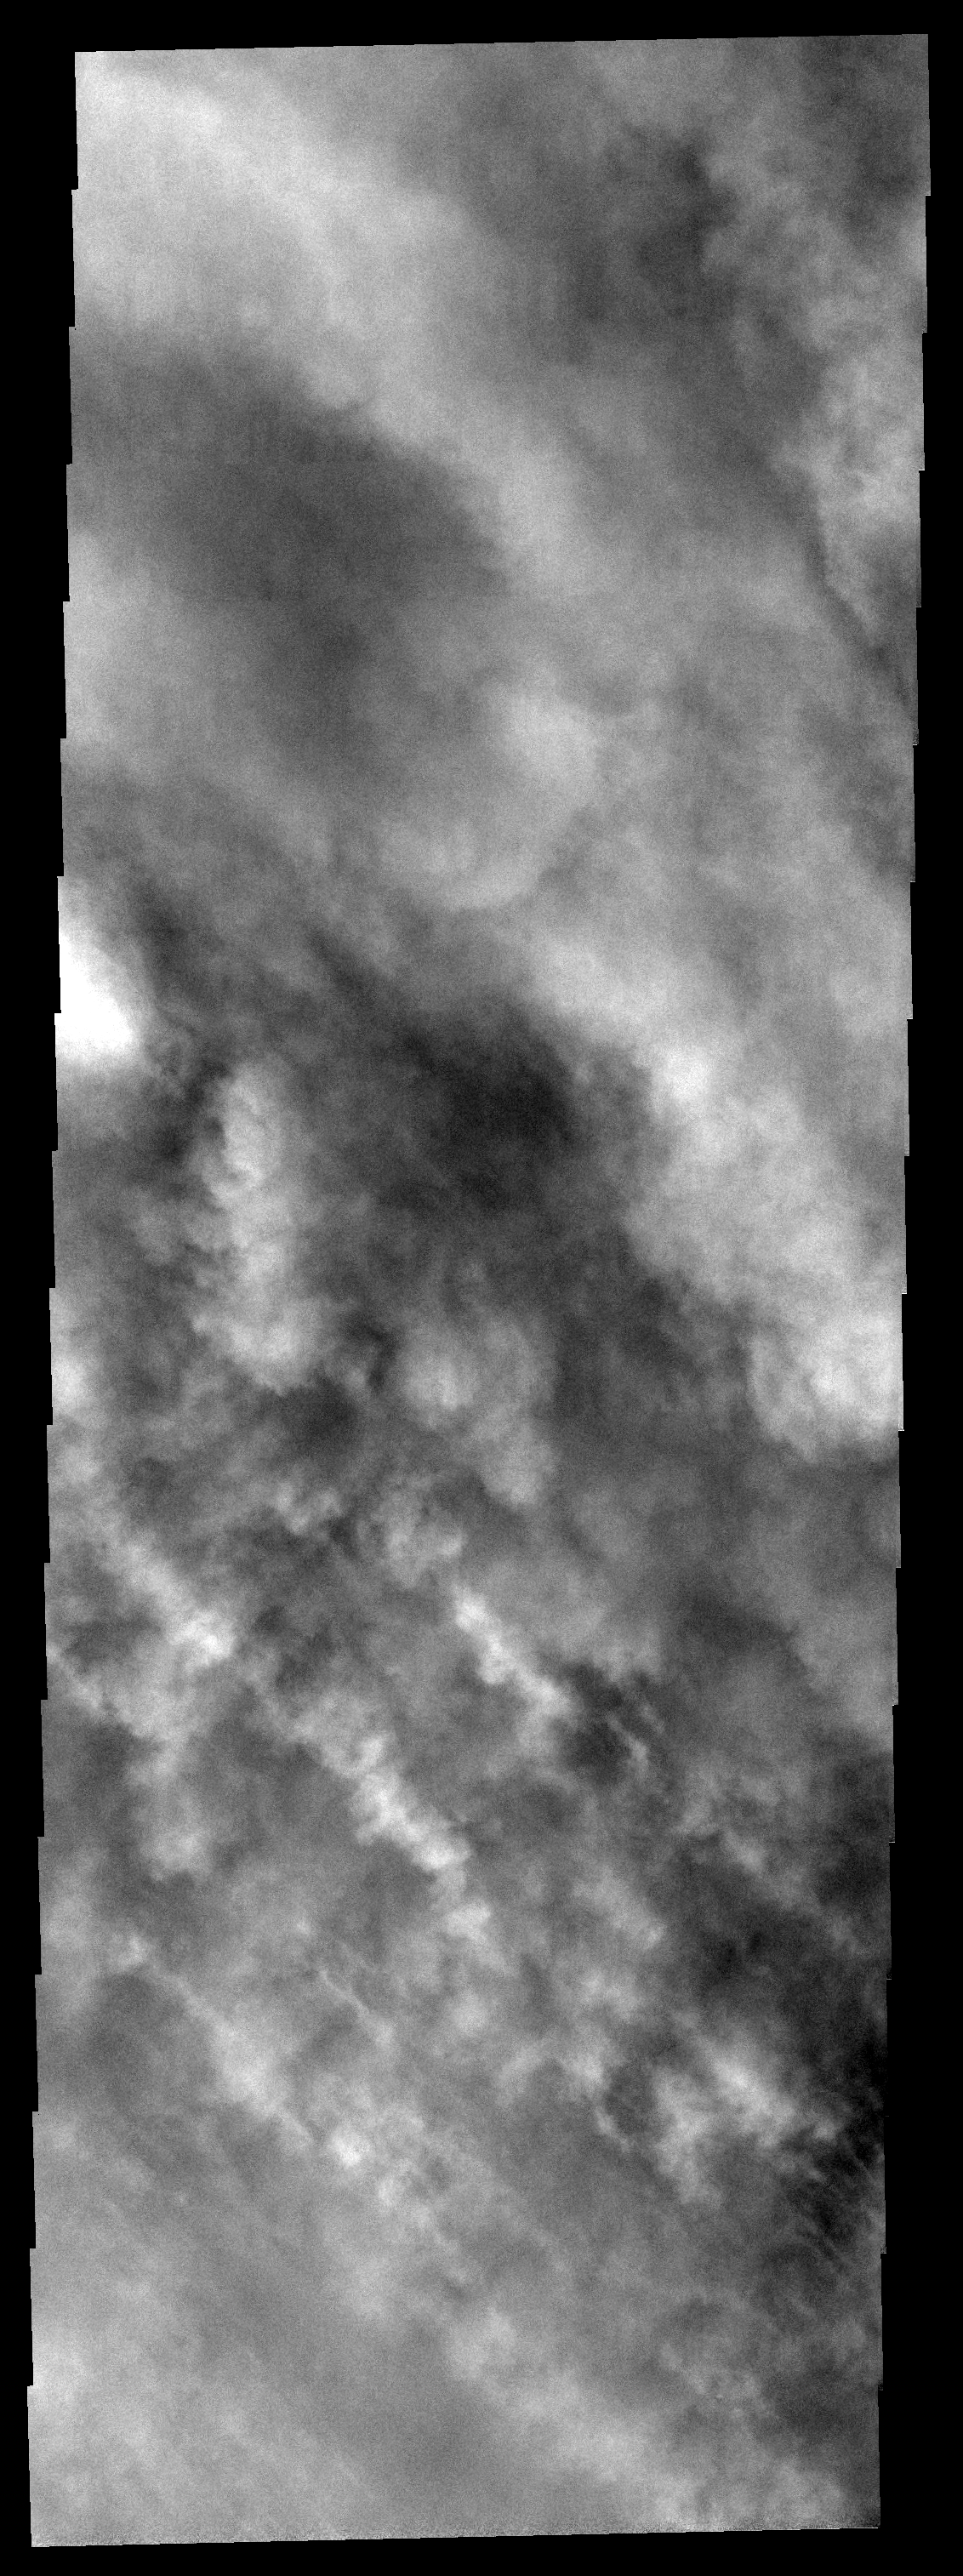

Storm Season

Only the tops of clouds of dust can be seen in this image. Southern spring is the time of dust storms, which typically start in the large Hellas and Argyre basins. This storm is located southwest of Hellas.

Image information: VIS instrument. Latitude -61.8N, Longitude 49.1E. 17 meter/pixel resolution.

Please see the THEMIS Data Citation Note for details on crediting THEMIS images.

Note: this THEMIS visual image has not been radiometrically nor geometrically calibrated for this preliminary release. An empirical correction has been performed to remove instrumental effects. A linear shift has been applied in the cross-track and down-track direction to approximate spacecraft and planetary motion. Fully calibrated and geometrically projected images will be released through the Planetary Data System in accordance with Project policies at a later time.

NASA’s Jet Propulsion Laboratory manages the 2001 Mars Odyssey mission for NASA’s Office of Space Science, Washington, D.C. The Thermal Emission Imaging System (THEMIS) was developed by Arizona State University, Tempe, in collaboration with Raytheon Santa Barbara Remote Sensing. The THEMIS investigation is led by Dr. Philip Christensen at Arizona State University. Lockheed Martin Astronautics, Denver, is the prime contractor for the Odyssey project, and developed and built the orbiter. Mission operations are conducted jointly from Lockheed Martin and from JPL, a division of the California Institute of Technology in Pasadena.

Credit: NASA/JPL/ASU